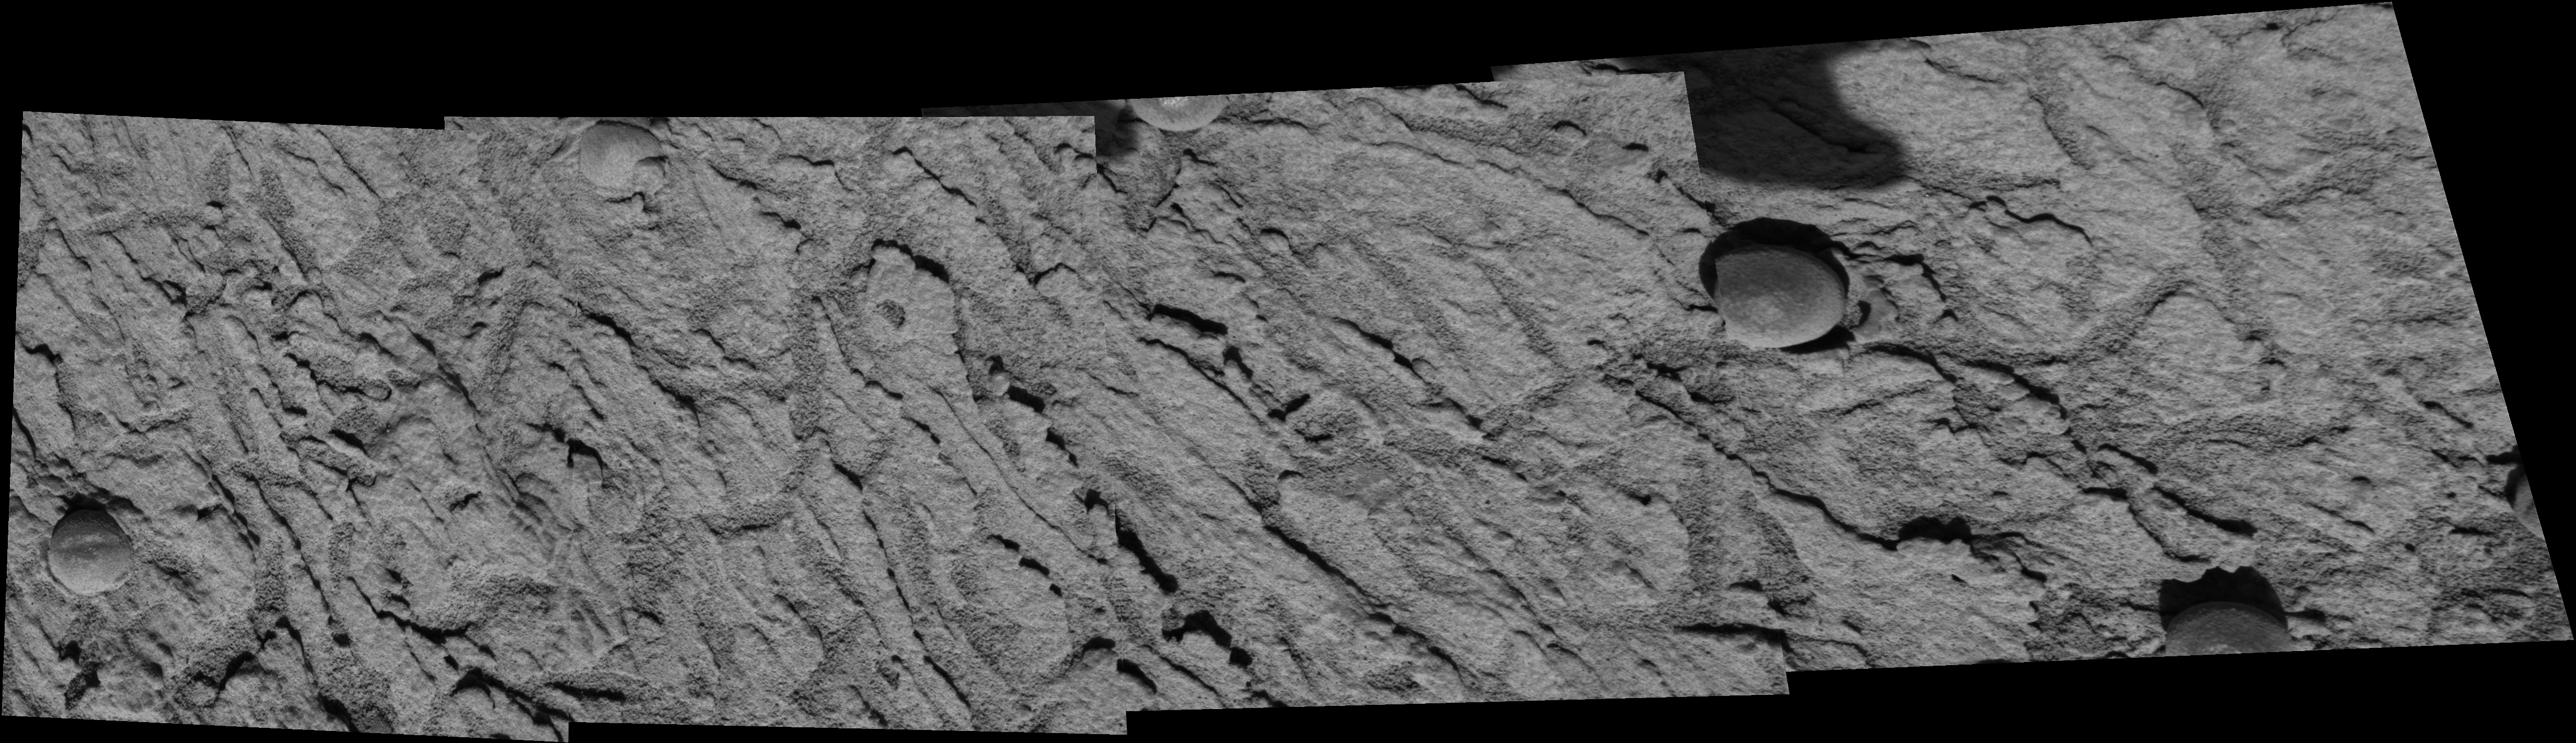

Are Ripples a Sign of Water?

Scientists are investigating the ripples and textures seen in this 4-panel mosaic image, taken by the microscopic imager on the instrument deployment device or “robotic arm” of NASA’s Mars Exploration Rover Opportunity. The images were taken from “Panoramic Position 2” on the southeast side of the rim of “Endurance” Crater. This small set of nearly 150 images was acquired to examine small-scale ripple patterns suggestive of past aqueous processes on Mars.

Credit: NASA/JPL/Cornell/USGS